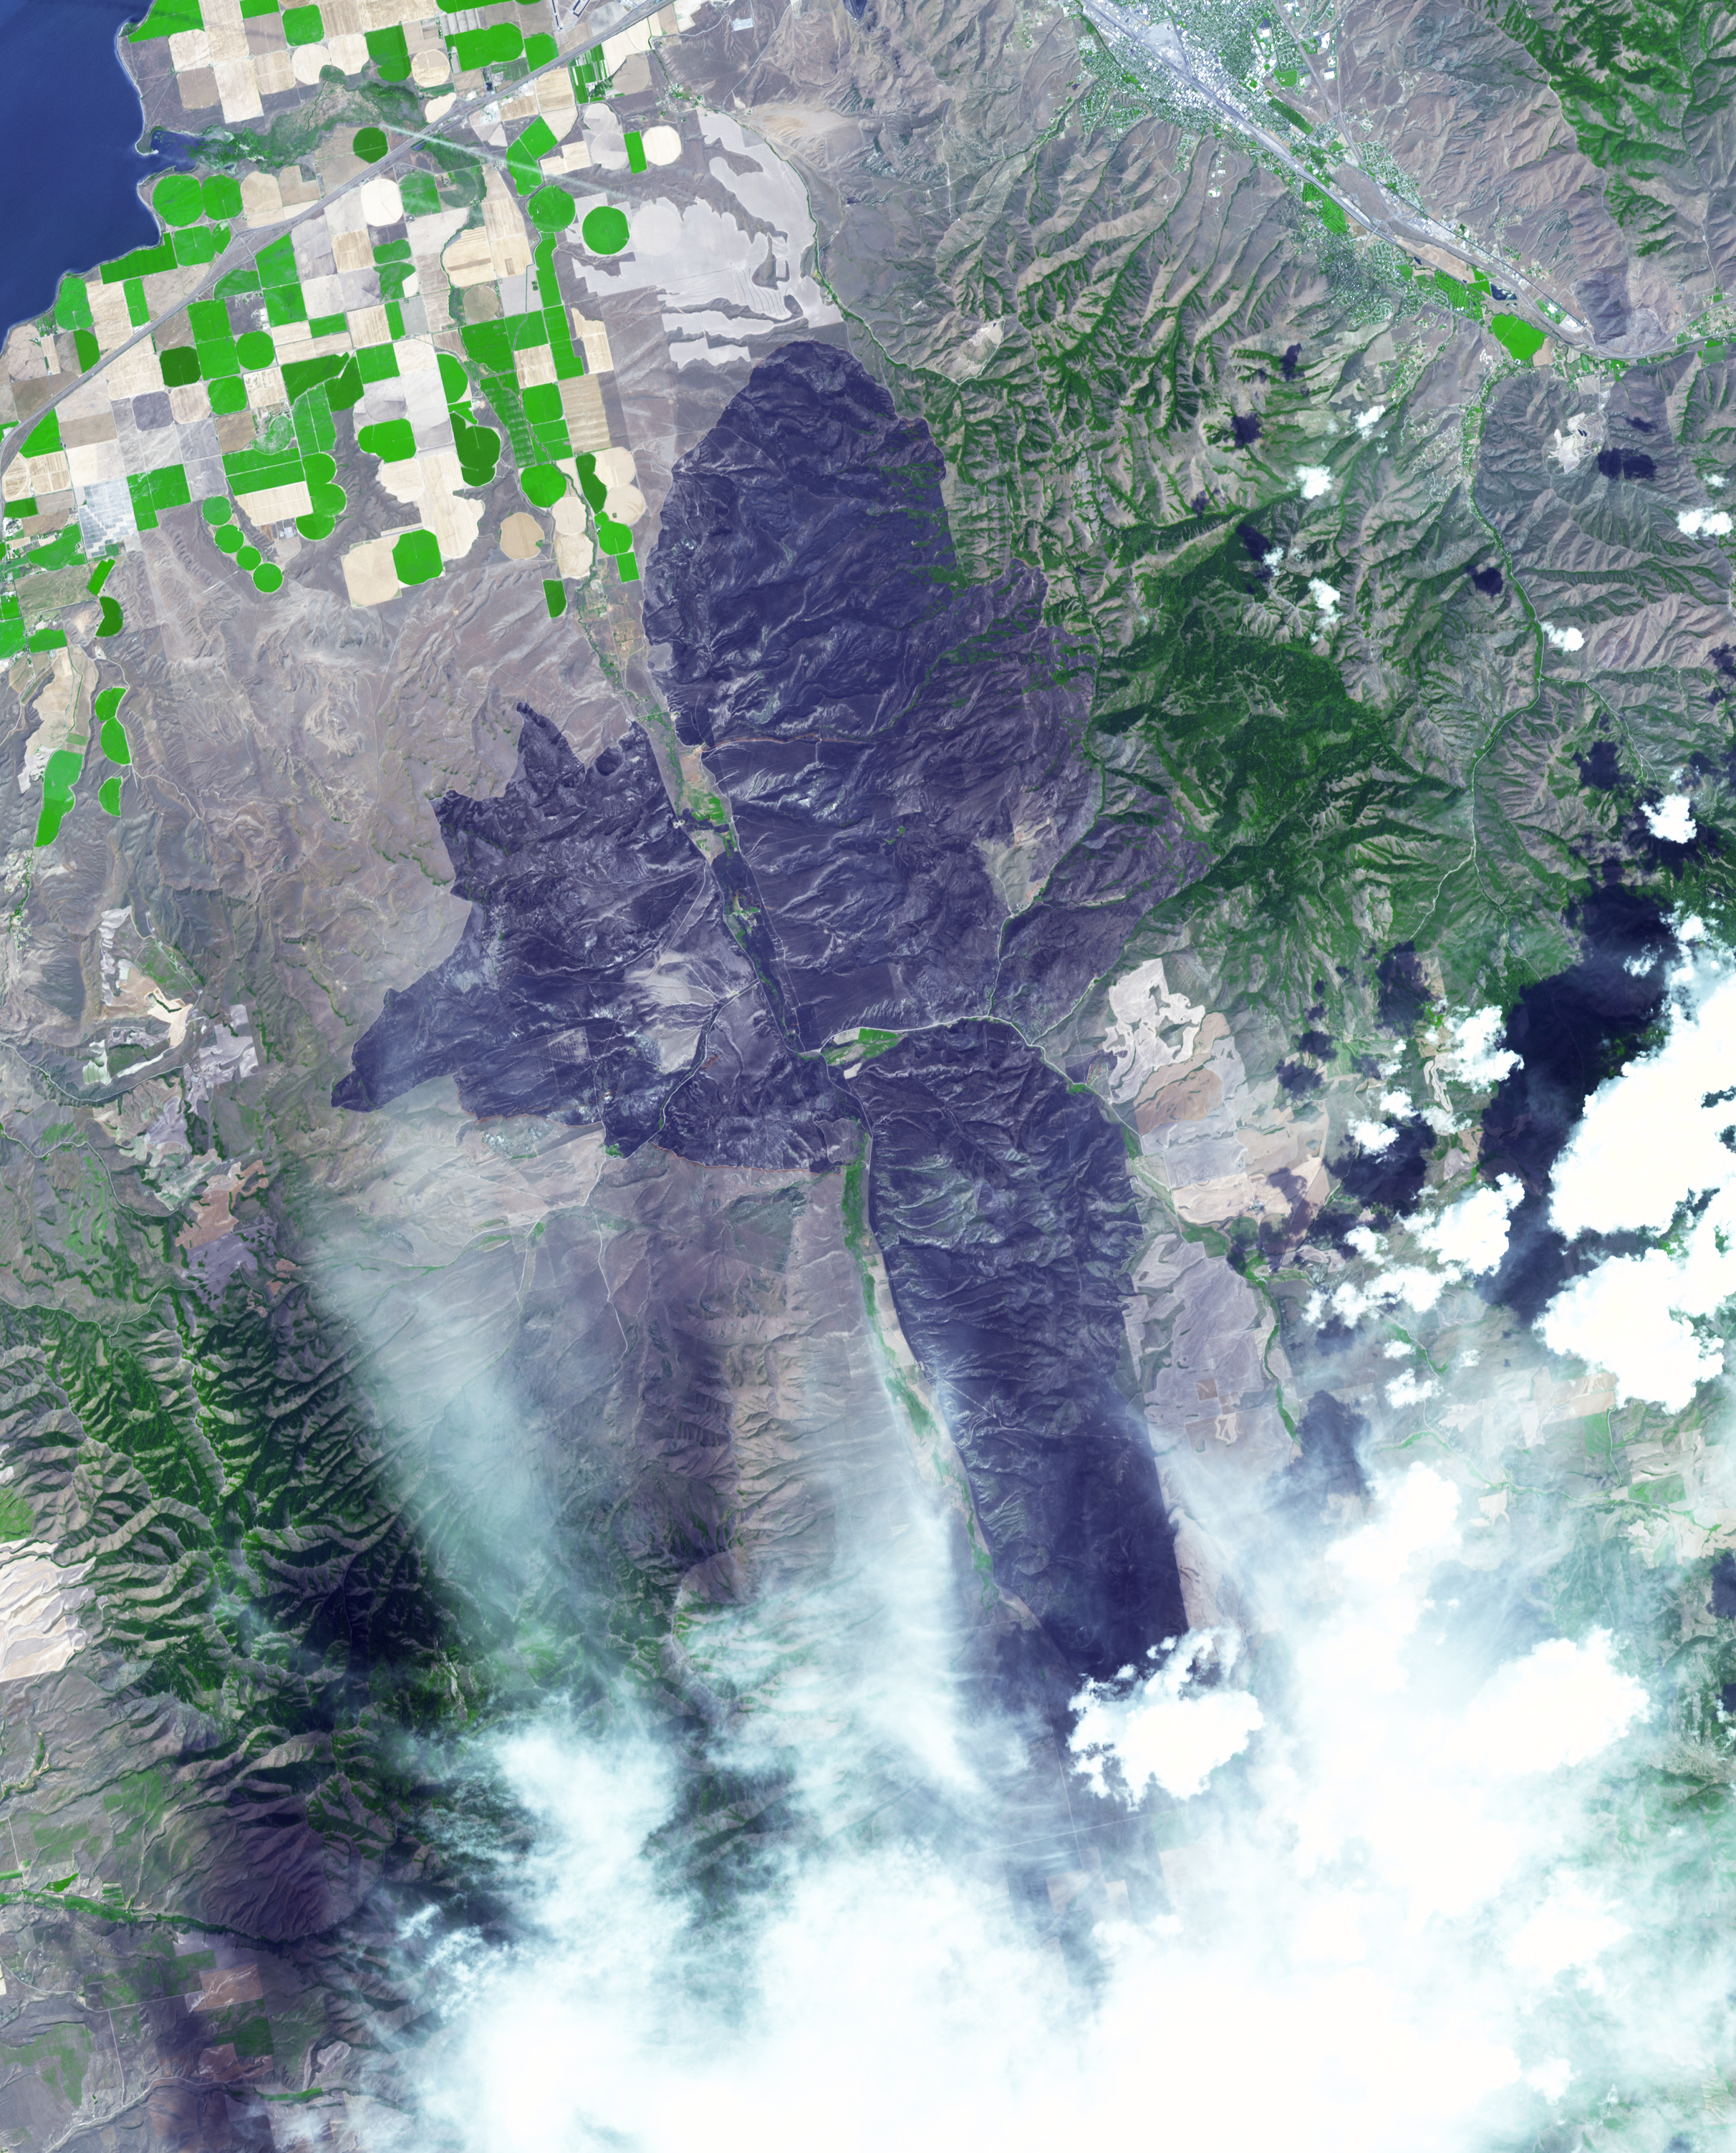

Idaho Wildfire Imaged by NASA’s Terra Spacecraft

A wildfire burned 46,000 acres southwest of Pocatello, Idaho, threatening homes and filling the area with smoke. The human-caused fire was 85 percent contained by Aug. 10, 2017. The extent of the burned area is evident in this image as the dark gray area. The image was acquired Aug. 13, 2017, covers an area of 22 by 28 miles (36 by 45 kilometers), and is located at 42.7 degrees north, 112.6 degrees west.

With its 14 spectral bands from the visible to the thermal infrared wavelength region and its high spatial resolution of 15 to 90 meters (about 50 to 300 feet), ASTER images Earth to map and monitor the changing surface of our planet. ASTER is one of five Earth-observing instruments launched Dec. 18, 1999, on Terra. The instrument was built by Japan’s Ministry of Economy, Trade and Industry. A joint U.S./Japan science team is responsible for validation and calibration of the instrument and data products.

The broad spectral coverage and high spectral resolution of ASTER provides scientists in numerous disciplines with critical information for surface mapping and monitoring of dynamic conditions and temporal change. Example applications are: monitoring glacial advances and retreats; monitoring potentially active volcanoes; identifying crop stress; determining cloud morphology and physical properties; wetlands evaluation; thermal pollution monitoring; coral reef degradation; surface temperature mapping of soils and geology; and measuring surface heat balance.

The U.S. science team is located at NASA’s Jet Propulsion Laboratory, Pasadena, Calif. The Terra mission is part of NASA’s Science Mission Directorate, Washington, D.C.

Credit: NASA/METI/AIST/Japan Space Systems, and U.S./Japan ASTER Science Team